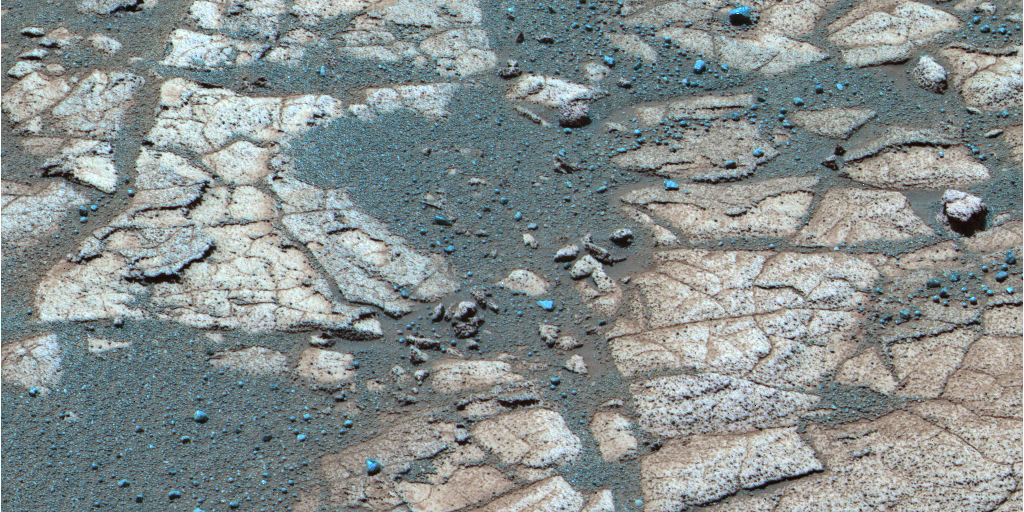

Rind-Like Features at a Meridiani Outcrop

After months spent roving across a sea of rippled sands, Opportunity reached an outcrop in August 2005 and began investigating exposures of sedimentary rocks, intriguing rind-like features that appear to cap the rocks, and cobbles that dot the martian surface locally. Opportunity spent several sols analyzing a feature called “Lemon Rind,” a thin surface layer covering portions of outcrop rocks poking through the sand north of “Erebus Crater.” In images from the panoramic camera, Lemon Rind appears slightly different in color than surrounding rocks. It also appears to be slightly more resistant to wind erosion than the outcrop’s interior. To obtain information on how this surface layer (or weathering rind) may have formed and how it compares to previously analyzed outcrops, Opportunity is using the microscopic imager, alpha particle X-ray spectrometer and Moessbauer spectrometer to analyze surfaces that have been brushed and ground with the rock abrasion tool. Scientists will compare these measurements with similar measurements made on the underlying rock material.

This is a false-color composite generated by draping enhanced red-green-blue color from the panoramic camera’s 753-nanometer, 535-nanometer and 482-nanometer filters over a high-fidelity violet, 432-nanometer-filter image. The image was acquired on martian day, or sol 552 (Aug. 13, 2005) around 11:55 a.m. local true solar time. In this representation, bright sulfur-bearing sedimentary rocks appear light tan to brown, depending on their degree of dust contamination, and small dark “blueberries” and other much less dusty rock fragments appear as different shades of blue. Draping the color derived from the blue to near-infrared filters over the violet filter image results in a false color view with the sharpest color and morphology contrasts.

Credit: NASA/JPL/Cornell University